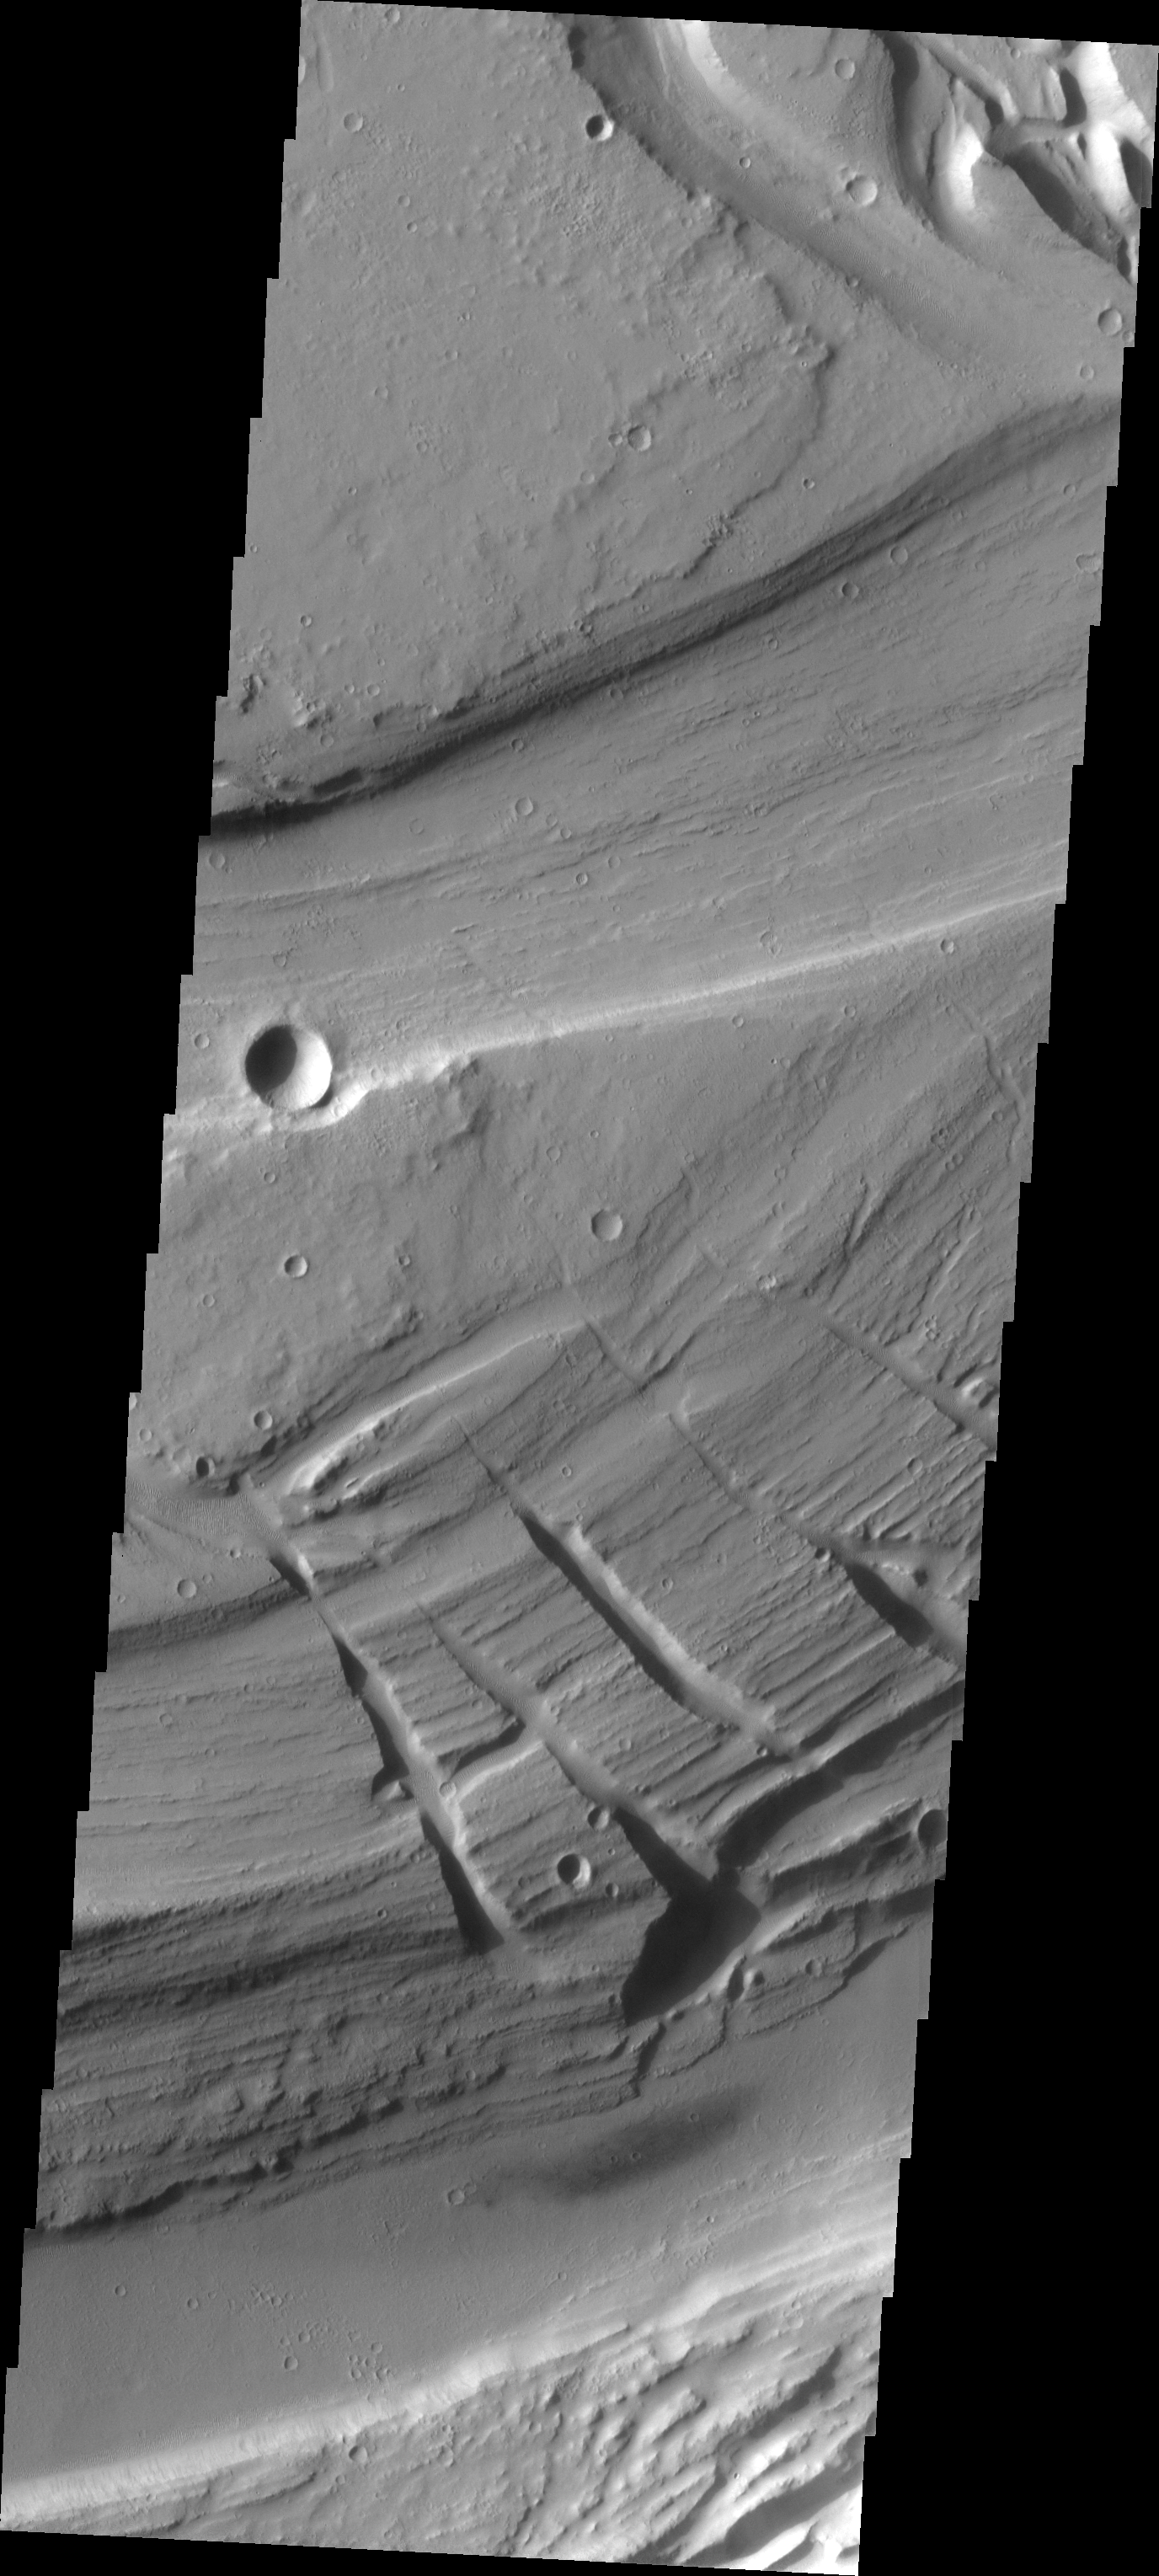

Multidepth Channels

Kasei Vallis is our topic for the weeks of April 18 and 25. Originating on the margin of Lunae Planum, the Kasei Vallis complex contains two main channels that run east-west across Tempe Terra and empty into Chryse Planitia. During the week of April 18th we will concentrate on the northern branch of Kasei Vallis. The week of April 25 will be devoted to the southern branch.

The formation of Kasei Vallis is still being studied and several theories exist. It is thought that volcanic subsurfaceing heating in the Tharsis/Lunae Planum region resulted in a release of water, which carved the channels and produced the landforms seen within the channels. One theory is that this was a one-time catastropic event, another theory speculates that several flooding events occurred over a long time period. Others have proposed that some of the landforms (especially scour marks and teardropshaped “islands”) are the result of glacial flow rather than liquid flow. Teardrop shaped islands are common in terrestrial rivers, where the water is eroding material in the channel. A glacial feature called a drumlin has the exact sameshape, but is formed by deposition beneath continental glaciers.

This VIS image shows that channels were cut down to many different depths, which may indicate several episodes of flooding. Note the variety of textures seen on the different surfaces.

Image information: VIS instrument. Latitude 26.5, Longitude 289.9 East (70.1 West). 19 meter/pixel resolution.

Note: this THEMIS visual image has not been radiometrically nor geometrically calibrated for this preliminary release. An empirical correction has been performed to remove instrumental effects. A linear shift has been applied in the cross-track and down-track direction to approximate spacecraft and planetary motion. Fully calibrated and geometrically projected images will be released through the Planetary Data System in accordance with Project policies at a later time.

NASA’s Jet Propulsion Laboratory manages the 2001 Mars Odyssey mission for NASA’s Office of Space Science, Washington, D.C. The Thermal Emission Imaging System (THEMIS) was developed by Arizona State University, Tempe, in collaboration with Raytheon Santa Barbara Remote Sensing. The THEMIS investigation is led by Dr. Philip Christensen at Arizona State University. Lockheed Martin Astronautics, Denver, is the prime contractor for the Odyssey project, and developed and built the orbiter. Mission operations are conducted jointly from Lockheed Martin and from JPL, a division of the California Institute of Technology in Pasadena.

Credit: NASA/JPL/Arizona State University